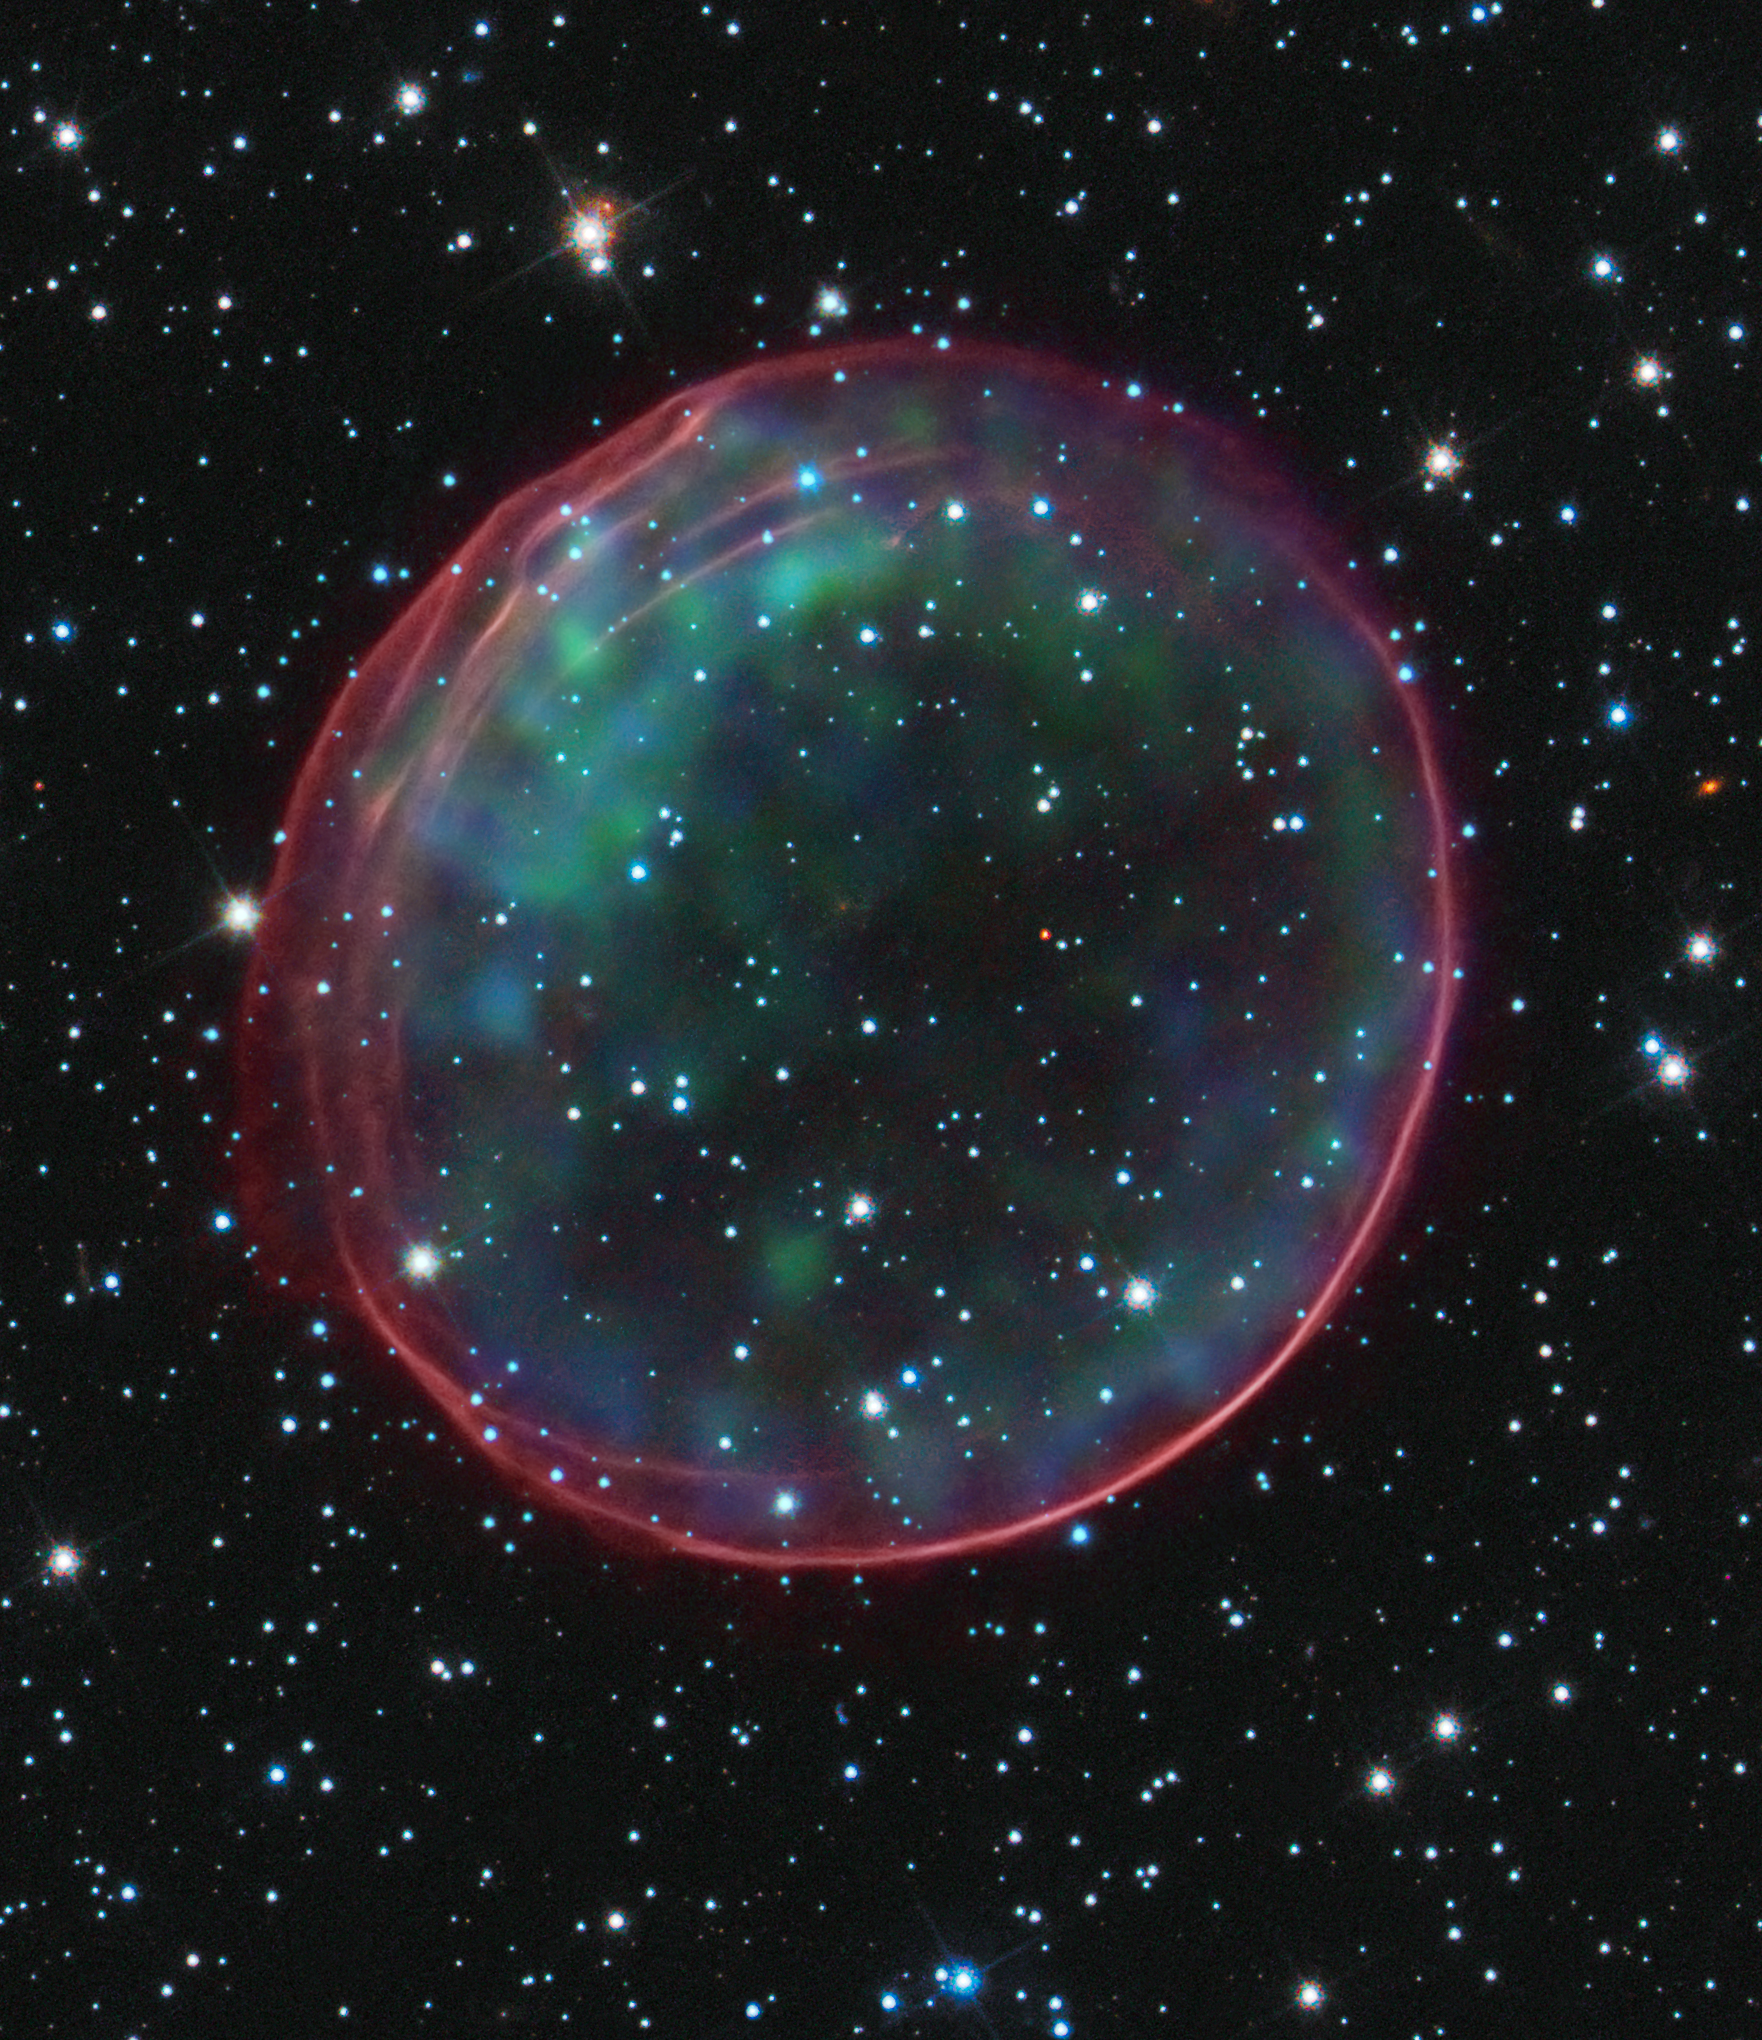

Optical and X-ray Composite Image of SNR 0509-67.5

This image of supernova remnant 0509-67.5 was made by combining data from two of NASA's Great Observatories. Optical data of SNR 0509-67.5 and its accompanying star field, taken with the Hubble Space Telescope, are composited with X-ray images from the Chandra X-ray Observatory. The result shows soft green and blue hues of heated material from the X-ray data surrounded by the glowing pink optical shell, which shows the ambient gas being shocked by the expanding blast wave from the supernova. Ripples in the shell's appearance coincide with brighter areas of the X-ray data.

The Type Ia supernova that resulted in the creation of SNR 0509-67.5 occurred nearly 400 years ago for Earth viewers. The supernova remnant lies in the Large Magellanic Cloud (LMC), a small galaxy about 170,000 light-years from Earth. The bubble-shaped shroud of gas is 23 light-years across and is expanding at more than 11 million miles per hour (5,000 kilometers per second).

Data from Hubble's Advanced Camera for Surveys, taken in 2006 with a filter that isolates light from glowing hydrogen, were combined with visible-light images of the surrounding star field that were taken with Hubble's Wide Field Camera 3 in 2010. These data were then merged with X-ray data from the Chandra X-ray Observatory taken with the Advanced CCD Imaging Spectrometer (ACIS) in 2000 and 2007.

Credit: Science: NASA, ESA, and B. Schaefer and A. Pagnotta (Louisiana State University, Baton Rouge); Image: NASA, ESA, CXC, SAO, the Hubble Heritage Team (STScI/AURA), and J. Hughes (Rutgers University)